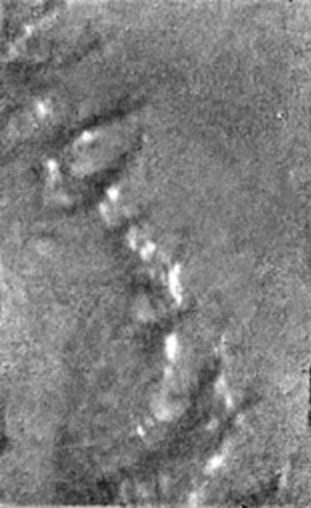

‘Islands’ on a Dark Plain

A single image from the Huygens Descent Imager/ Spectral Radiometer (DISR) instrument of a dark plain area on Titan, seen during descent to the landing site, that indicates flow around bright ‘islands.’ The areas below and above the bright islands may be at different elevations.

The Descent Imager/Spectral Radiometer is one of two NASA instruments on the probe.

The Cassini-Huygens mission is a cooperative project of NASA, the European Space Agency and the Italian Space Agency. The Jet Propulsion Laboratory, a division of the California Institute of Technology in Pasadena, manages the Cassini-Huygens mission for NASA’s Science Mission Directorate, Washington, D.C. The Cassini orbiter and its two onboard cameras were designed, developed and assembled at JPL. The Descent Imager/Spectral team is based at the University of Arizona, Tucson, Ariz.

Credit: NASA/JPL/ESA/University of Arizona